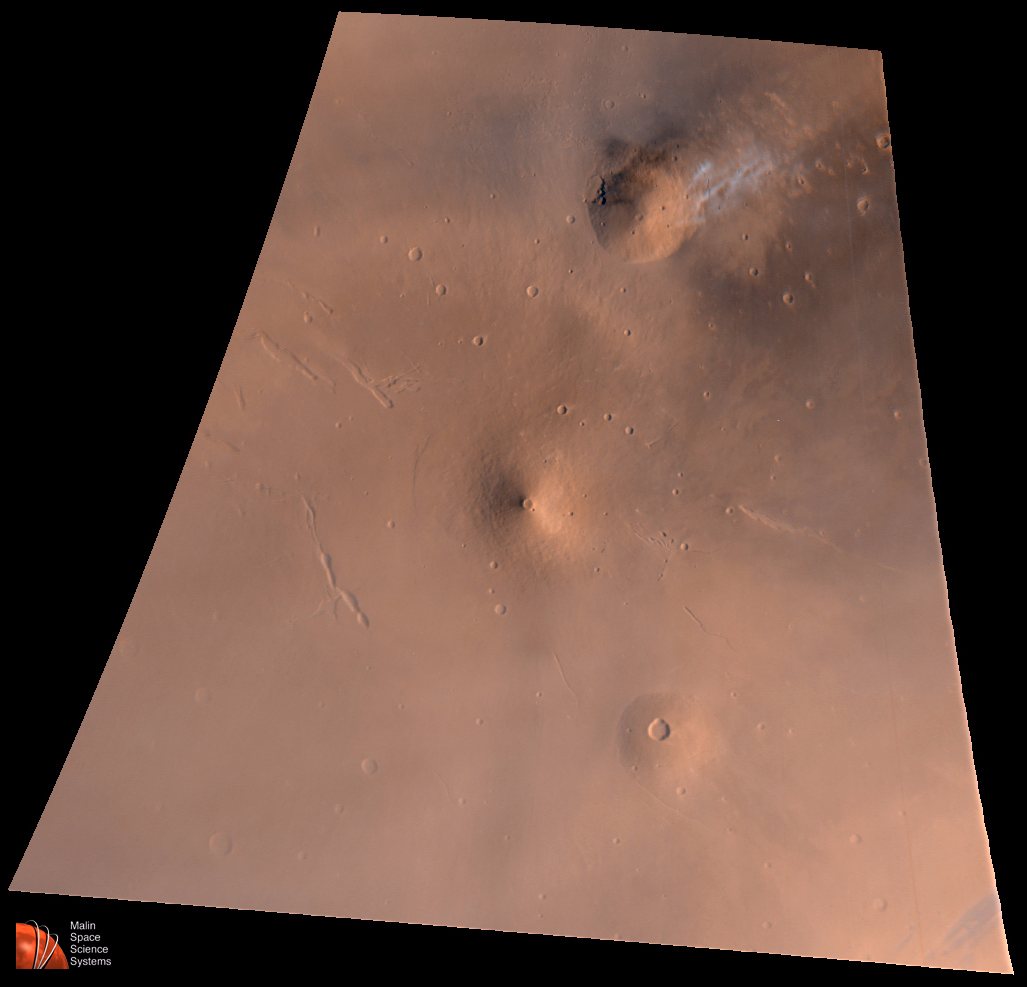

Elysium Mons Volcanic Region

On July 4, 1998–the first anniversary of the Mars Pathfinder landing–Mars Global Surveyor’s latest images were radioed to Earth with little fanfare. The images received on July 4, 1998, however, were very exciting because they included a rare crossing of the summit caldera of a major martian volcano. Elysium Mons is located at 25°N, 213°W, in the martian eastern hemisphere. Elysium Mons is one of three large volcanoes that occur on the Elysium Rise– the others are Hecates Tholus (northeast of Elysium Mons) and Albor Tholus (southeast of Elysium Mons). The volcano rises about 12.5 kilometers (7.8 miles) above the surrounding plain, or about 16 kilometers (9.9 miles) above the martian datum– the “zero” elevation defined by average martian atmospheric pressure and the planet’s radius.

Elysium Mons was discovered by Mariner 9 in 1972. It differs in a number of ways from the familiar Olympus Mons and other large volcanoes in the Tharsis region. In particular, there are no obvious lava flows visible on the volcano’s flanks. The lack of lava flows was apparent from the Mariner 9 images, but the new MOC high resolution image–obtained at 5.24 meters (17.2 feet) per pixel–illustrates that this is true even when viewed at higher spatial resolution.

Elysium Mons has many craters on its surface. Some of these probably formed by meteor impact, but many show no ejecta pattern characteristic of meteor impact. Some of the craters are aligned in linear patterns that are radial to the summit caldera–these most likely formed by collapse as lava was withdrawn from beneath the surface, rather than by meteor impact. Other craters may have formed by explosive volcanism. Evidence for explosive volcanism on Mars has been very difficult to identify from previous Mars spacecraft images. This and other MOC data are being examined closely to better understand the nature and origin of volcanic features on Mars.

The three MOC images, 40301 (red wide angle), 40302 (blue wide angle), and 40303 (high resolution, narrow angle) were obtained on Mars Global Surveyor’s 403rd orbit around the planet around 9:58 – 10:05 p.m. PDT on July 2, 1998. The images were received and processed at Malin Space Science Systems (MSSS) around 4:00 p.m. PDT on July 4, 1998.

This image: Elysium Volcanic Region as seen by MOC on July 2, 1998. Volcano near top center is Hecates Tholus–note bright clouds off its northeast flank. Volcano near center is Elysium Mons; volcano toward lower right is Albor Tholus. Red channel is MOC red wide angle image 40301, the blue channel is MOC blue wide angle image 40302, and the green channel is synthesized by averaging the red and blue bands. Image is an orthographic projection centered at 24.85°N, 213.25°W. The scale at the center of the projection is 4.65 kilometers (2.9 miles) per pixel. North is up, illumination is from the lower right.

Malin Space Science Systems and the California Institute of Technology built the MOC using spare hardware from the Mars Observer mission. MSSS operates the camera from its facilities in San Diego, CA. The Jet Propulsion Laboratory’s Mars Surveyor Operations Project operates the Mars Global Surveyor spacecraft with its industrial partner, Lockheed Martin Astronautics, from facilities in Pasadena, CA and Denver, CO.

Credit: NASA/JPL/Malin Space Science Systems